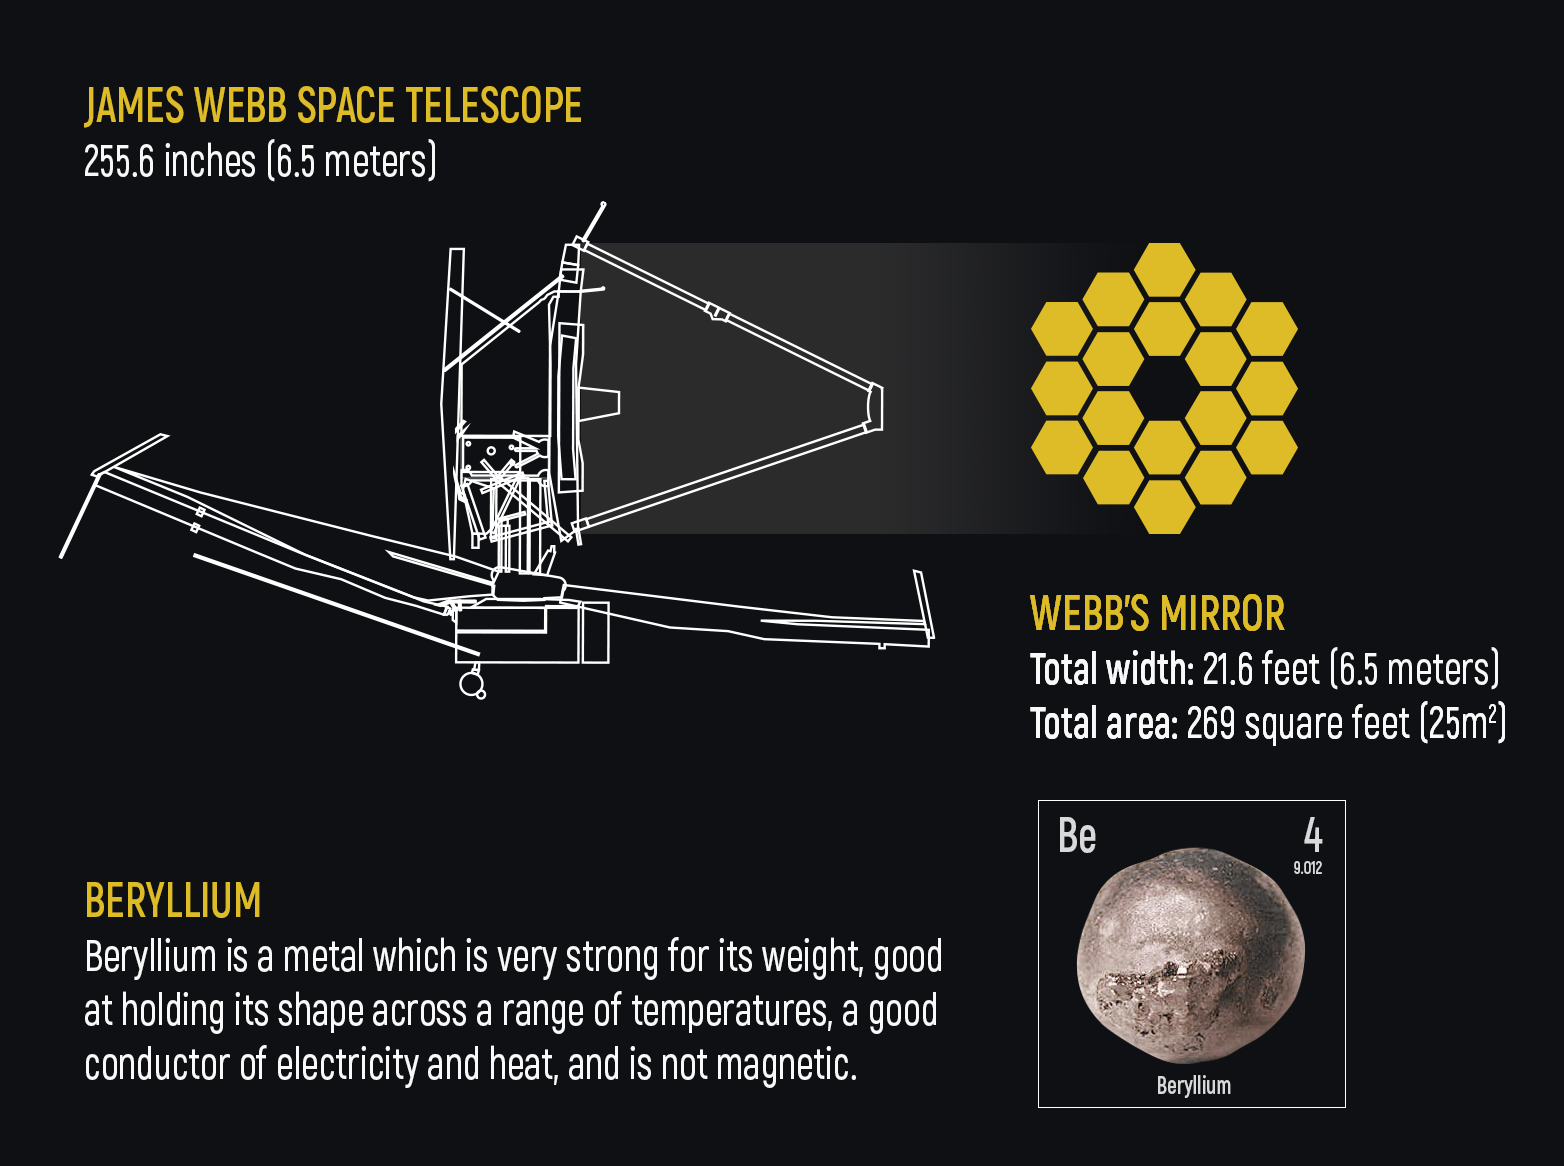

Webb Telescope’s Mirror Size and Material

The size of Webb's primary mirror — 6.5 meters (21.6 feet) across — was determined by scientists and engineers in order for the telescope to observe distant galaxies at over 13 billion light-years away. The team also decided to make the mirror segments from beryllium, which is both strong and light. Beryllium is a light metal (atomic symbol: Be) that is very strong for its weight and is good at holding its shape across a range of temperatures. Beryllium is also a good conductor of electricity and heat, and is not magnetic.

Credit: Image: NASA, ESA, CSA, Elizabeth Wheatley (STScI)